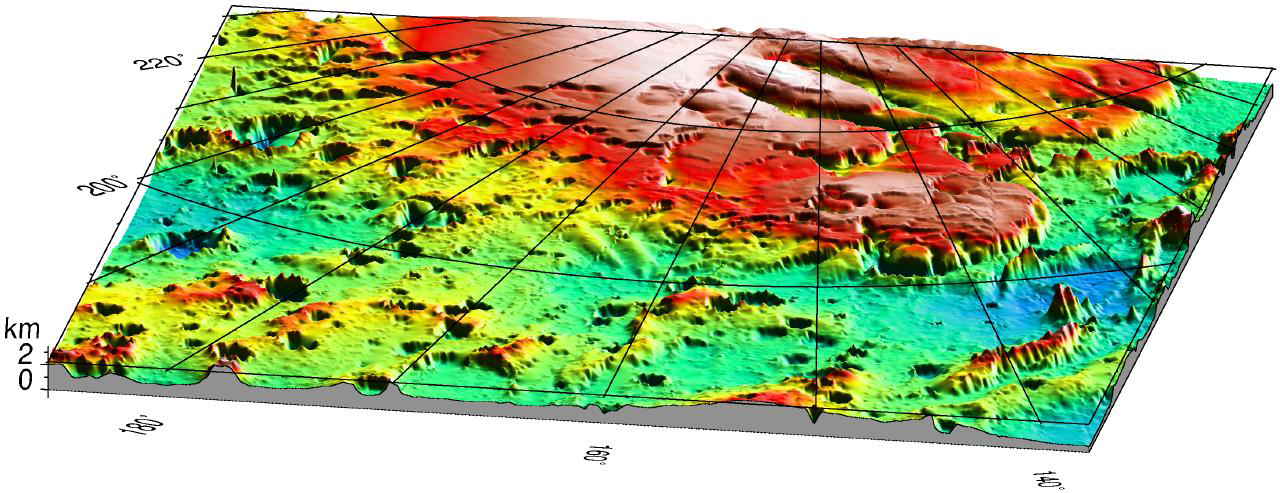

Mars ’98 Polar landing site

Three-dimensional view of the Mars ’98 Polar landing site from MOLA. The vertical exaggeration is 20:1.

Credit: NASA/JPL/GSFC